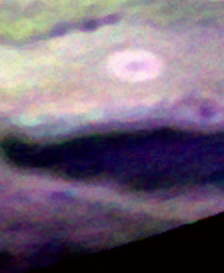

Ammonia Clouds on Jupiter

Ammonia Ice Clouds on Jupiter

In this movie, put together from false-color images taken by the New Horizons Ralph instrument as the spacecraft flew past Jupiter in early 2007, show ammonia clouds (appearing as bright blue areas) as they form and disperse over five successive Jupiter “days.” Scientists noted how the larger cloud travels along with a small, local deep hole.

Credit: NASA/Johns Hopkins University Applied Physics Laboratory/Southwest Research Institute